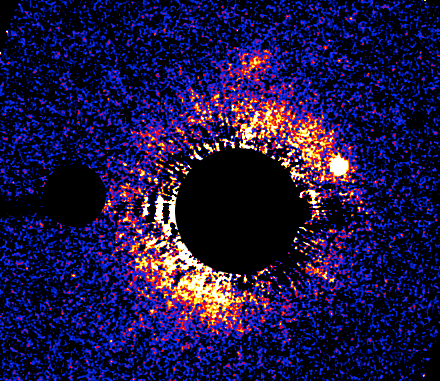

Circumstellar Debris Disk HD 53143

Object Name: HD 53143
Object Description: Star with Disk, Circumstellar Debris Disk
Instrument: HST/ACS/HRC
Filters: F606W (V), F892W (Methane)

Compass and Scale Compass and Scale An astronomical image with a scale that shows how large an object is on the sky, a compass that shows how the object is oriented on the sky, and the filters with which the image was made.

Credit: NASA, ESA, and P. Kalas (University of California, Berkeley)